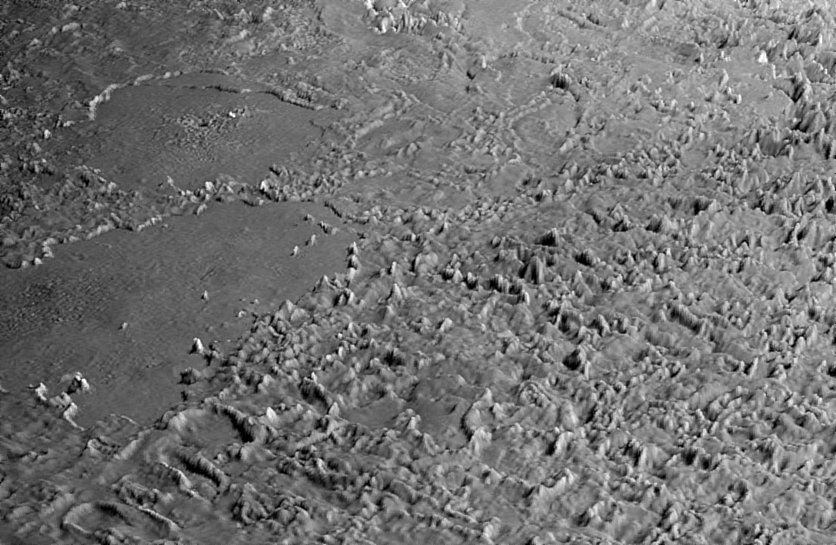

Triton’s “Cantaloupe” Terrain

This view of the volcanic plains of Neptune’s moon Triton was produced using topographic maps derived from images acquired by NASA’s Voyager spacecraft during its August 1989 flyby, 20 years ago this week.

Triton, Neptune’s largest moon, was the last solid object visited by the Voyager 2 spacecraft on its epic 10-year tour of the outer solar system. The rugged terrain in the foreground is Triton’s infamous cantaloupe terrain, most likely formed when the icy crust of Triton underwent wholesale overturn, forming large numbers of rising blobs of ice (diapirs). The numerous irregular mounds are a few hundred meters (several hundred feet) high and a few kilometers (a few miles) across and formed when the top of the crust buckled during overturn. The large walled plains are of unknown origin, although the irregular pit in the center of the background walled plain may be volcanic in nature. These plains are approximately 152 meters (500 feet) deep and 200 to 250 kilometers (124 to 155 miles) across.

The surface of Triton is very rugged, scarred by rising blobs of ice, faults and volcanic pits and lava flows composed of water and other ices. The surface is also extremely young and sparsely cratered, and could be geologically active today. This scene is on the order of 150 meters (500 feet) across and is taken from a new flyover movie across the equatorial region of Triton commemorating the Voyager anniversary of that flyby. Vertical relief has been exaggerated by a factor of 25 to aid interpretation.

The raw data from which this product was developed were retrieved from the Planetary Data System’s data archives. The Jet Propulsion Laboratory, a division of the California Institute of Technology in Pasadena, manages the mission for NASA’s Science Mission Directorate, Washington, D.C. The Voyager spacecraft and its two onboard cameras were designed, developed and assembled at JPL. This image was processed by Paul Schenk (http://www.lpi.usra.edu/lpi/schenk/) at the Lunar and Planetary Institute.

Credit: NASA/JPL/Universities Space Research Association/Lunar & Planetary Institute